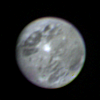

Ganymede

Voyager 1 took this picture of Jupiter’s satellite Ganymede from a distance of 5 million miles (8.025 million kilometers) early on the morning of Feb. 26. Ganymede is the largest of Jupiter’s 13 satellites. It is slightly larger than the planet Mercury, and has a density about twice that of water. That leads scientists to believe it is composed of a mixture of rock and ice. Ganymede is about four times brighter than Earth’s Moon, and ground-based observations indicate a surface of water frost or ice. Details of the surface are not easily interpreted. The bright spot near the center of the picture is five times brighter than the Moon, and may contain more than surrounding areas. The bright pattern around the spot reminds scientists of ray craters on the Moon and Mercury, and the area may in fact be an impact crater that has exposed fresh, underlying ice. Further interpretation will require higher-resolution pictures. This color photo was taken through blue, green and orange filters and was assembled in the Image Processing Lab at Jet Propulsion Laboratory. JPL manages and controls the Voyager project for NASA’s Office of Space Science.

Credit: NASA/JPL